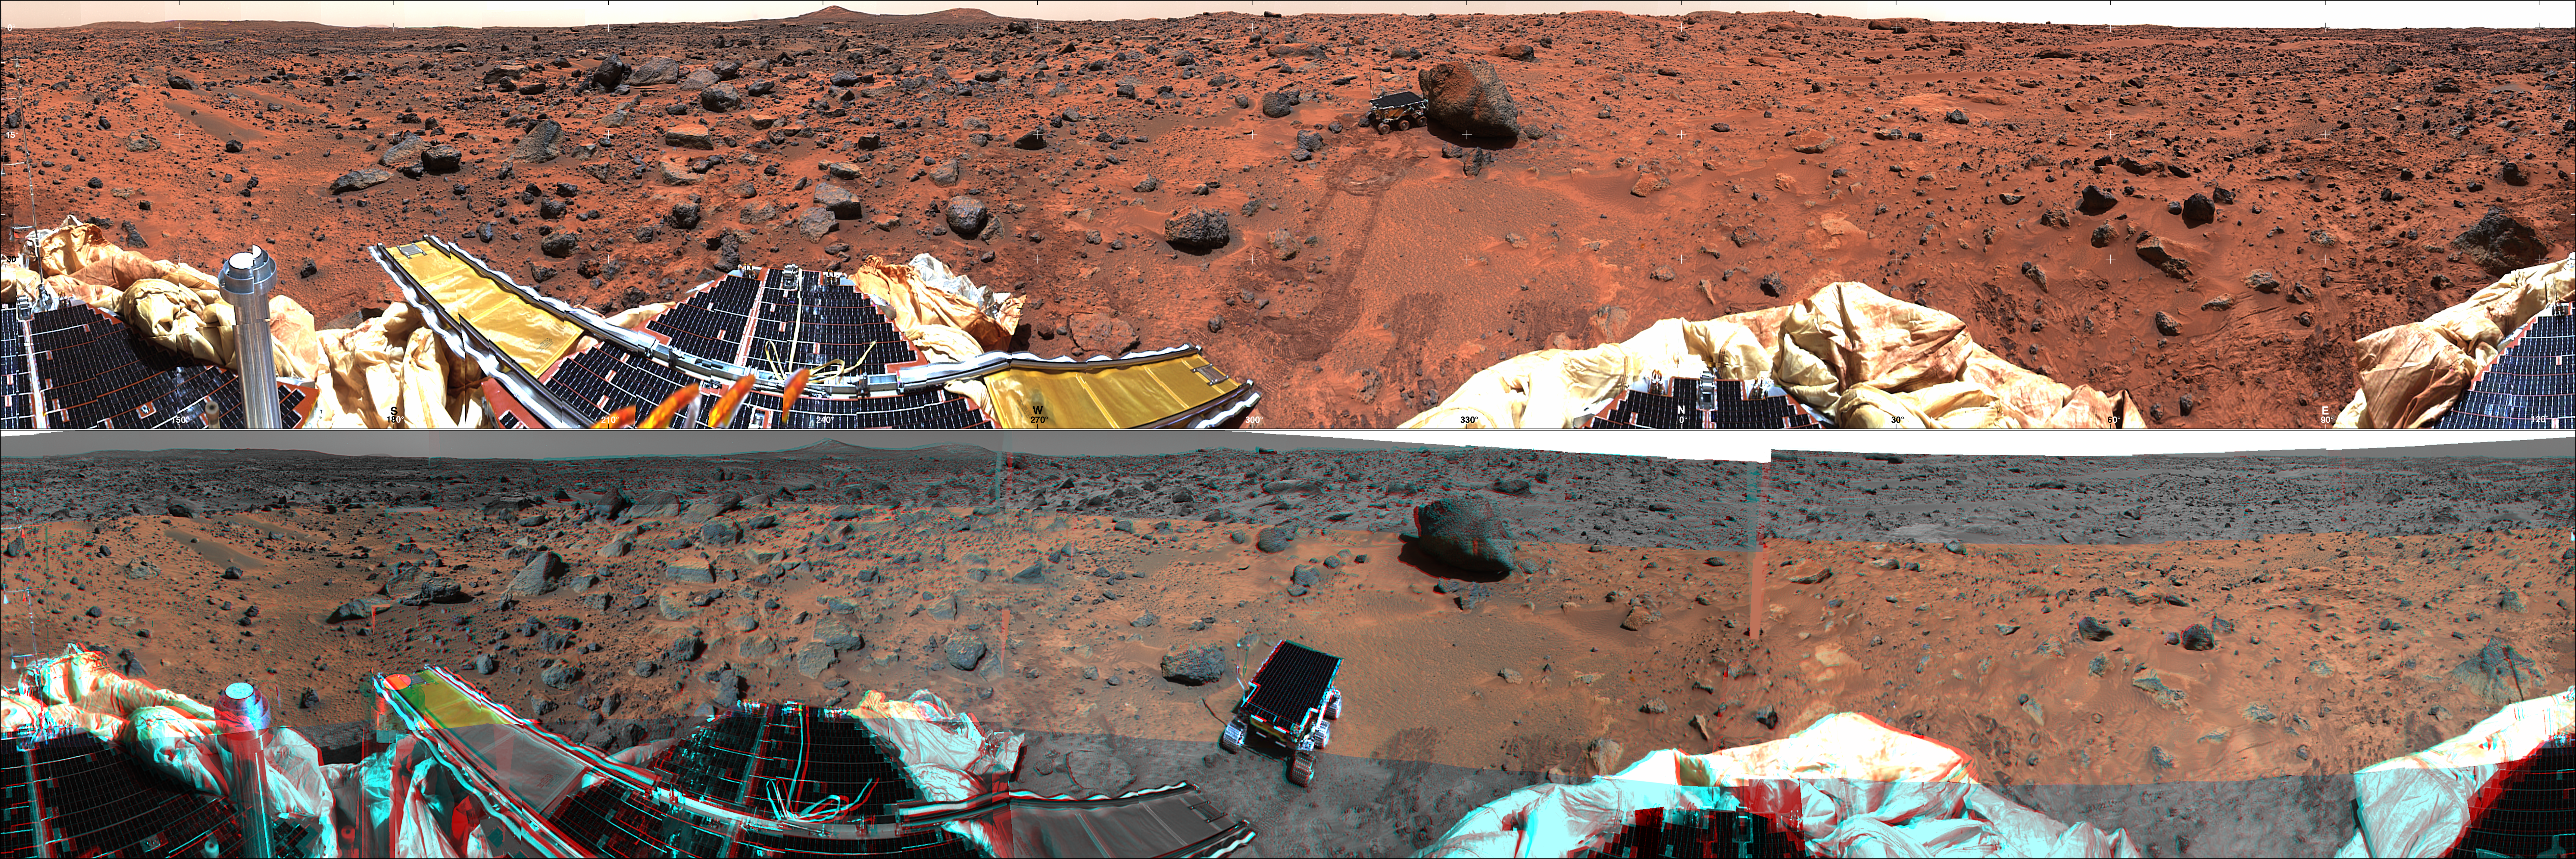

Panoramic Views of the Landing site from Sagan Memorial Station

Each of these panoramic views is a controlled mosaic of approximately 300 IMP images covering 360 degrees of azimuth and elevations from approximately 4 degrees above the horizon to 45 degrees below it. Simultaneous adjustment of orientations of all images has been performed to minimize discontinuities between images. Mosaics have been highpass-filtered and contrast-enhanced to improve discrimination of details without distorting relative colors overall.

TOP IMAGE: Enhanced true-color image created from the “Gallery Pan” sequence, acquired on sols 8-10 so that local solar time increases nearly continuously from about 10:00 at the right edge to about 12:00 at the left. Mosaics of images obtained by the right camera through 670 nm, 530 nm, and 440 nm filters were used as red, green and blue channels. Grid ticks indicate azimuth clockwise from north in 30 degree increments and elevation in 15 degree increments.

BOTTOM IMAGE: Anaglyphic stereoimage created from the “monster pan” sequence, acquired in four sections between about 8:30 and 15:00 local solar time on sol 3. Mosaics of images obtained through the 670 nm filter (left camera) and 530 and 440 nm filters (right camera) were used where available. At the top and bottom, left- and right-camera 670 nm images were used. Part of the northern horizon was not imaged because of the tilt of the lander. This image may be viewed stereoscopically through glasses with a red filter for the left eye and a cyan filter for the right eye.

NOTE: original caption as published in Science magazine

Mars Pathfinder is the second in NASA’s Discovery program of low-cost spacecraft with highly focused science goals. The Jet Propulsion Laboratory, Pasadena, CA, developed and manages the Mars Pathfinder mission for NASA’s Office of Space Science, Washington, D.C. JPL is a division of the California Institute of Technology (Caltech).

Photojournal note: Sojourner spent 83 days of a planned seven-day mission exploring the Martian terrain, acquiring images, and taking chemical, atmospheric and other measurements. The final data transmission received from Pathfinder was at 10:23 UTC on September 27, 1997. Although mission managers tried to restore full communications during the following five months, the successful mission was terminated on March 10, 1998.

Credit: NASA/JPL/USGS